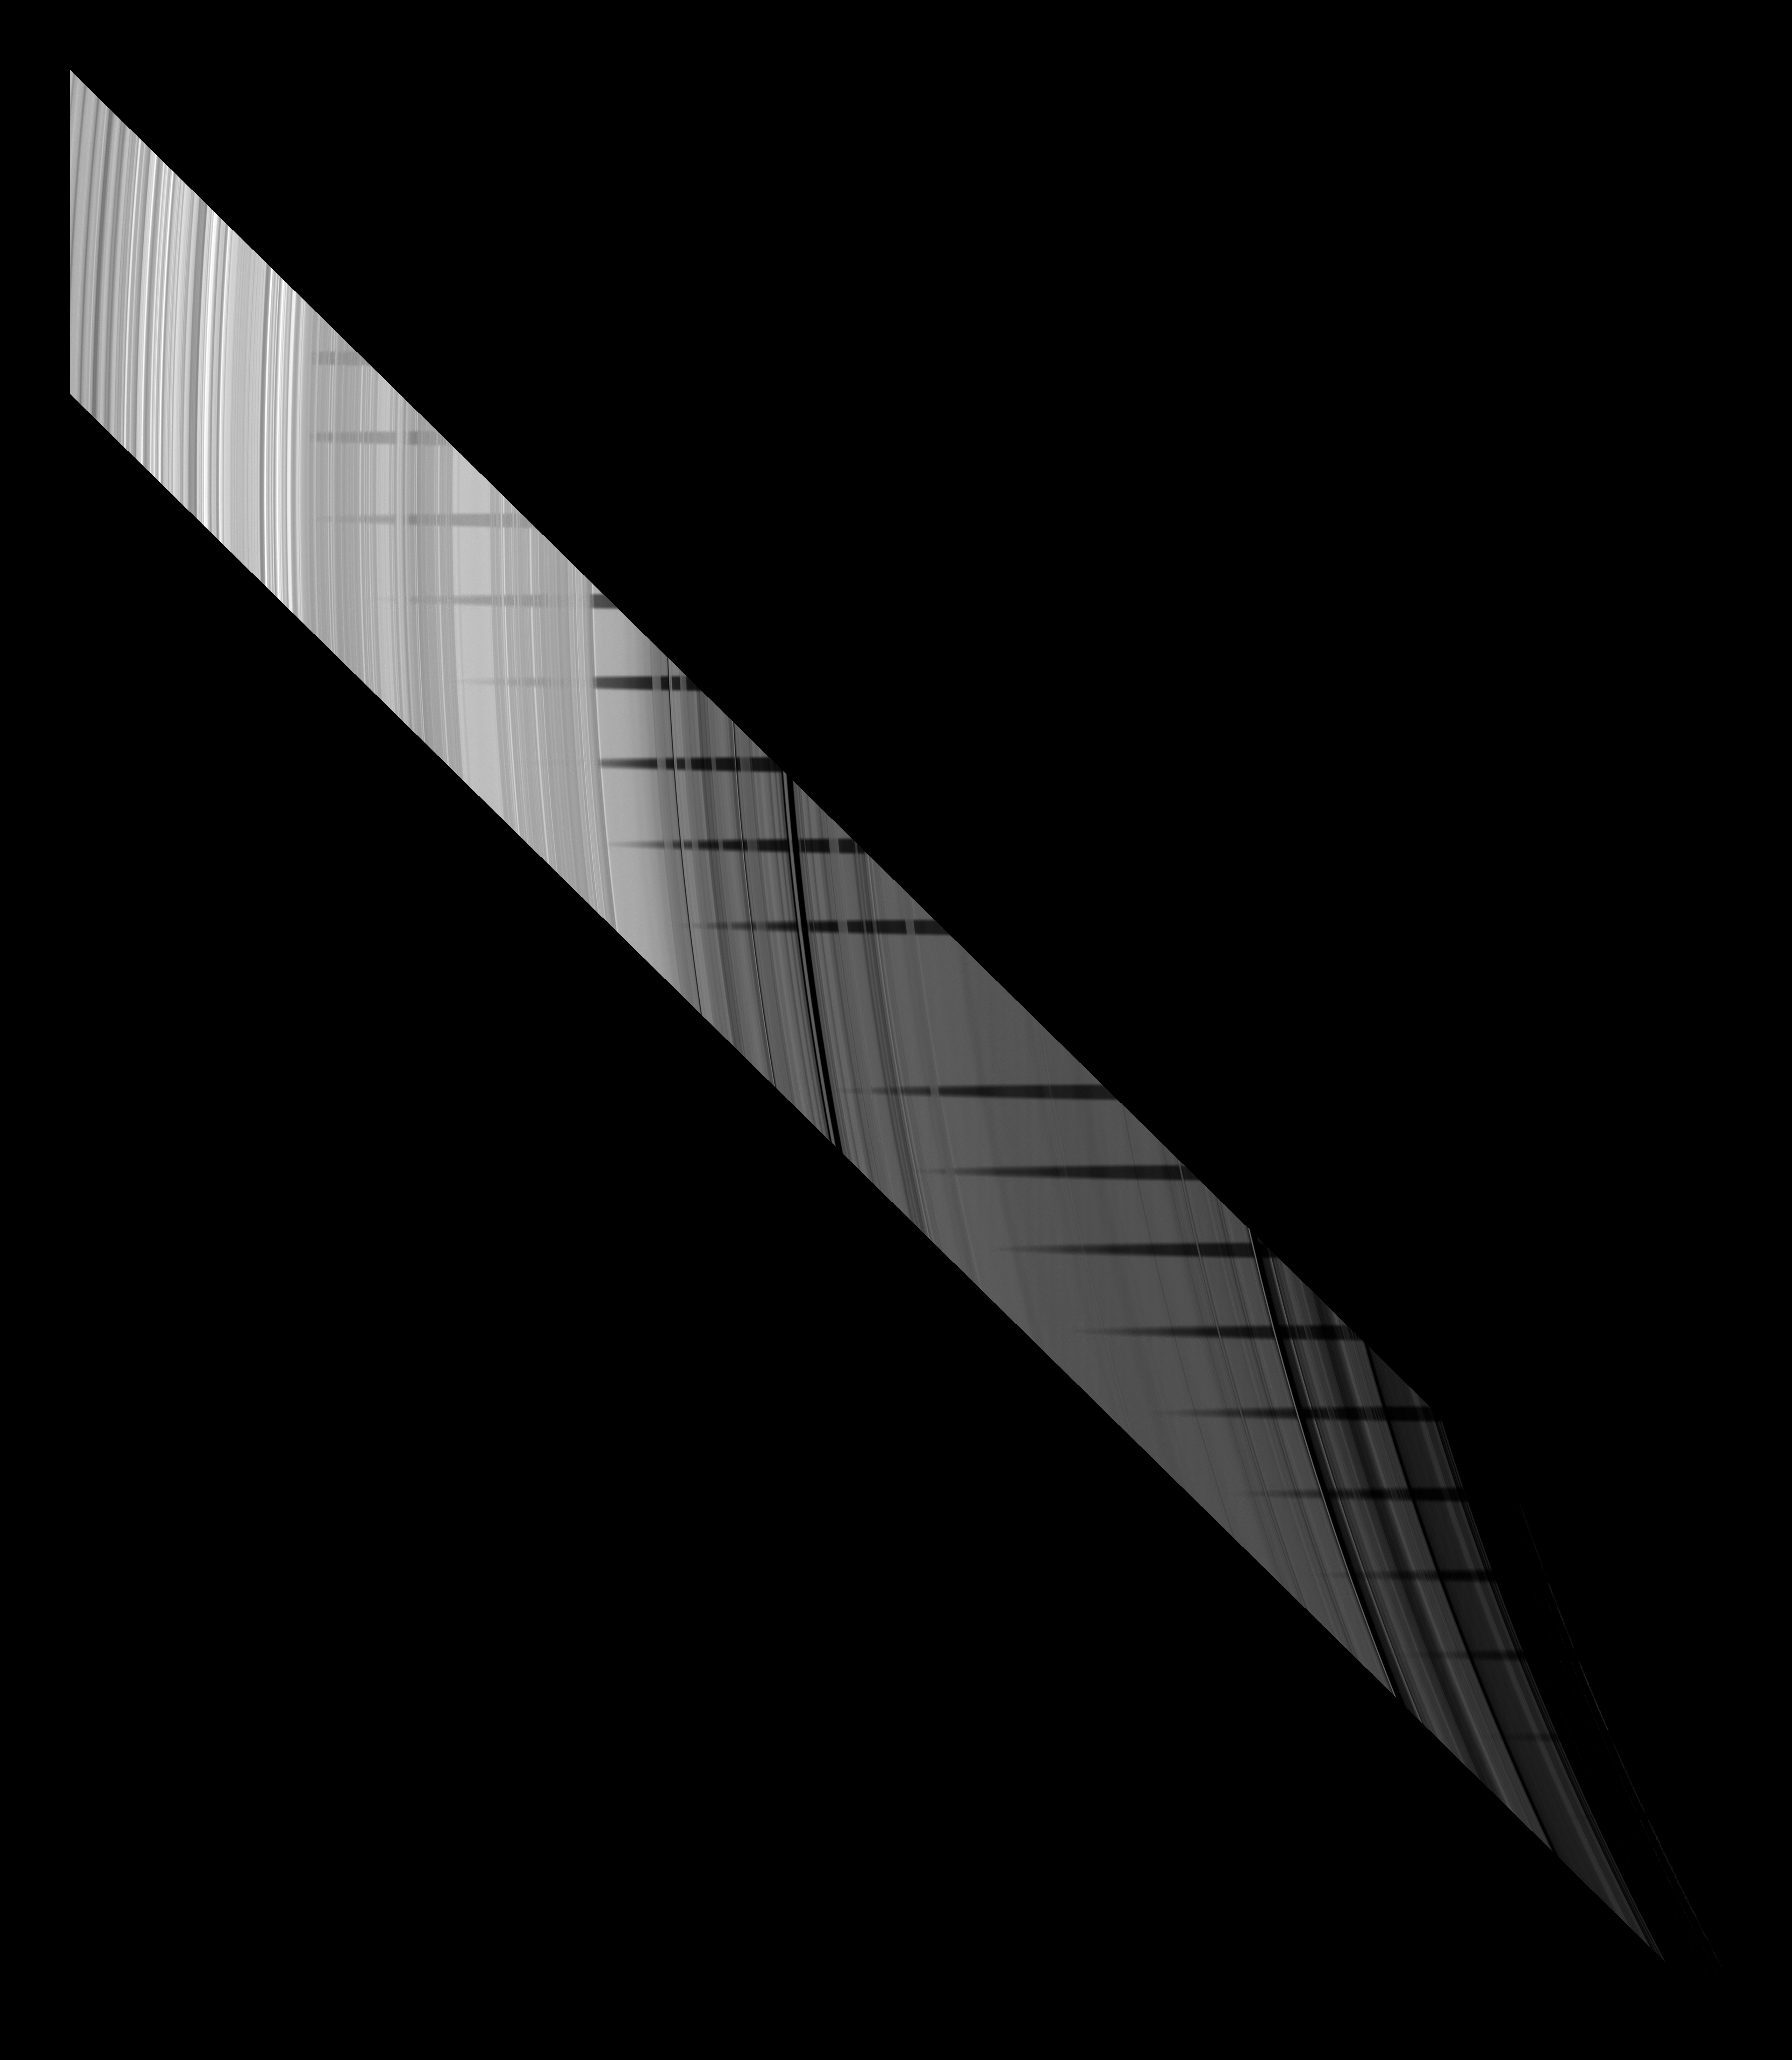

Weaving a Shadow

Part of the shadow of Saturn’s moon Mimas appears as if it has been woven through the planet’s rings in this unusual series of images from Cassini. Together, the sequence of frames comprise an unusual demonstration of the varying particle density across the rings.

In these images, which were combined to create both a mosaic and a movie, the Cassini spacecraft looks toward the unilluminated side of the rings from about 61 degrees above the ringplane. Mimas’ shadow, seen in multiple locations simultaneously in the mosaic, lies across the inner B ring, C ring and even the very faint D ring. The inner B ring is in the top left, and the C ring is in the middle of the image. The transparent D ring is faintly visible in the dark area in the lower right. Mimas is not shown.

The densest parts of the B and C rings, seen as bright stripes across Mimas’ shadow, do not let much sunlight pass through to the spacecraft’s camera. Consequently, one might expect these dense areas to appear dark because they are on the dark side of the rings. But these areas, particularly the inner B ring in the upper left of the image, appear brightly lit, even where Mimas’ shadow crosses them. It is likely that illumination from Saturn itself and the subsequent reflection to the cameras keeps them relatively bright. As a result, the moon’s shadow appears cut off and diminished in these areas.

Nineteen images, each taken about 2 minutes and 24 seconds apart, were combined to create this mosaic and movie. Contiguous images were stitched together to create a mosaic showing the whole swath of the rings across which the moon’s shadow passed. One image is missing from the sequence, creating a gap in the movie.

The novel illumination geometry created as the Saturnian system approaches equinox allows moons orbiting in or near the plane of Saturn’s equatorial rings to cast shadows onto the rings. These scenes are possible only during the few months before and after Saturn’s equinox which occurs only once in about 15 Earth years. To see a similar image showing a different moon’s shadow on the unlit side of the rings, see PIA11498. To see movie and mosaic of Mimas’ shadow moving across the sunlit side of the rings, see PIA11658.

These images have been processed, and the faint D ring was brightened relative to the other rings. Background stars have been removed.

The image was taken in visible light with the Cassini spacecraft narrow-angle camera on April 30, 2009. The view was obtained at a distance of approximately 1.4 million kilometers (870,000 miles) from Saturn and at a Sun-Saturn-spacecraft, or phase, angle of 73 degrees. Image scale is 8 kilometers (5 miles) per pixel.

The Cassini-Huygens mission is a cooperative project of NASA, the European Space Agency and the Italian Space Agency. The Jet Propulsion Laboratory, a division of the California Institute of Technology in Pasadena, manages the mission for NASA’s Science Mission Directorate, Washington, D.C. The Cassini orbiter and its two onboard cameras were designed, developed and assembled at JPL. The imaging operations center is based at the Space Science Institute in Boulder, Colo.

Credit: NASA/JPL/Space Science Institute